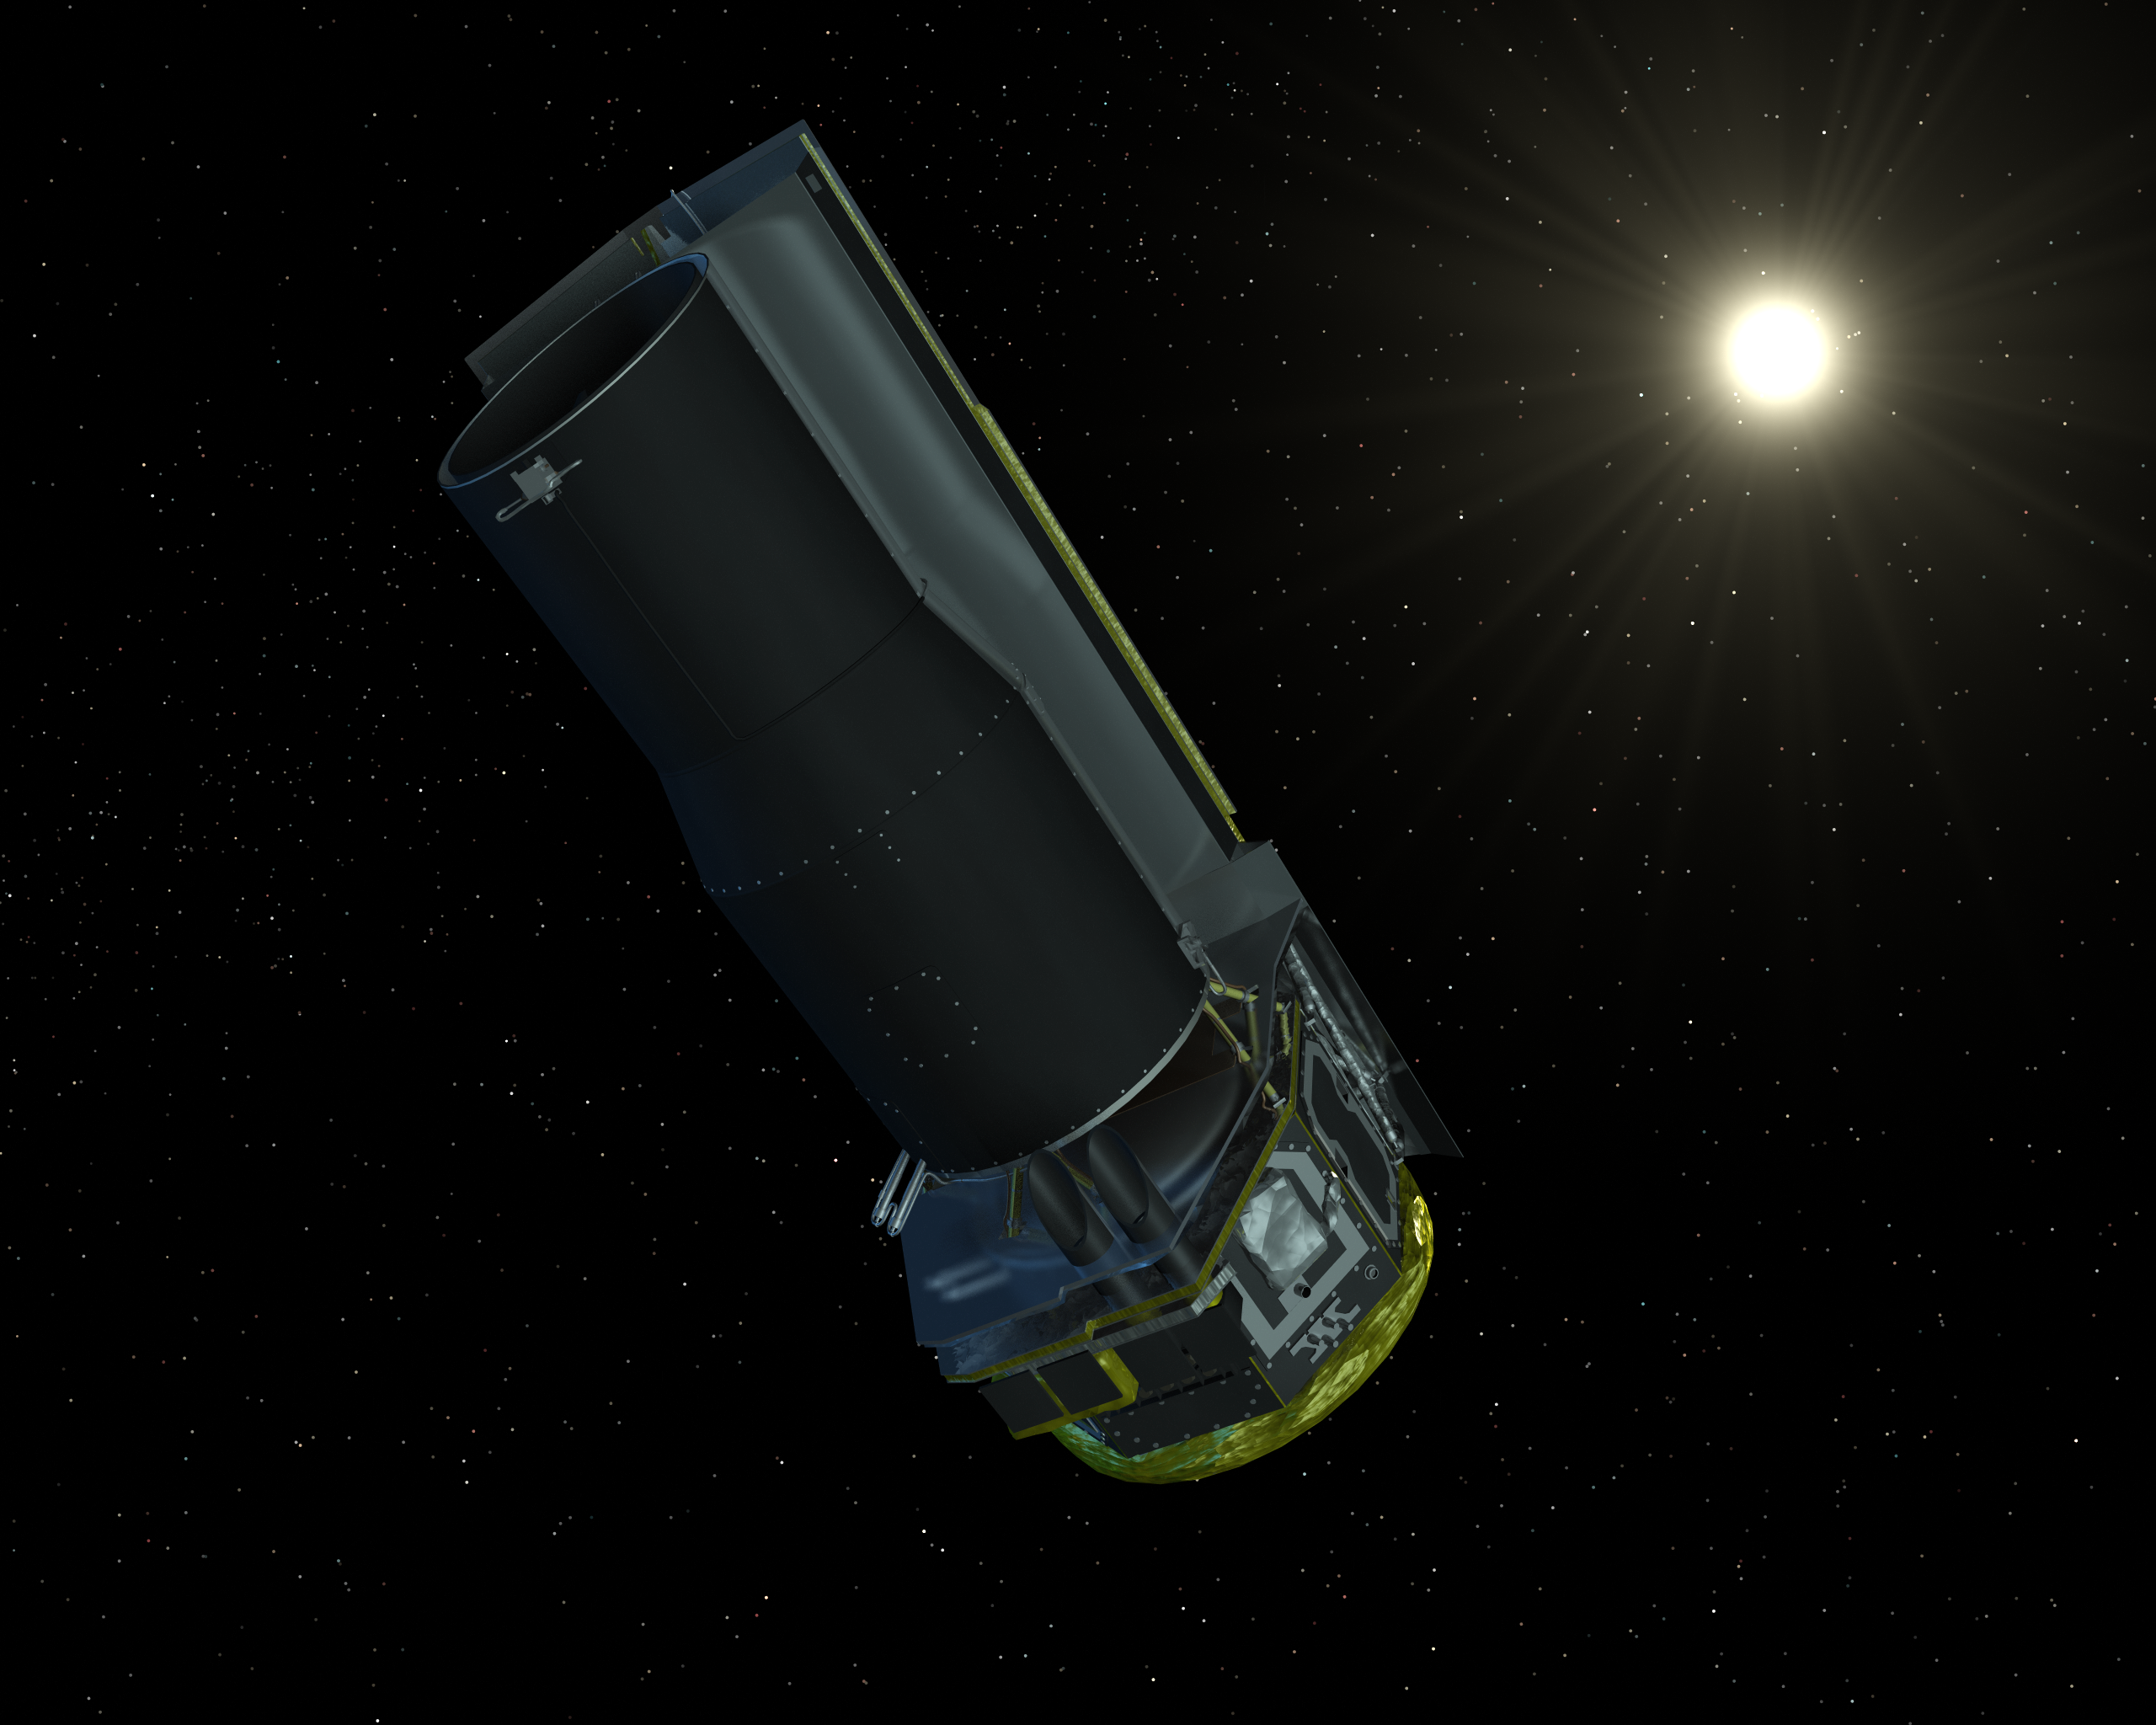

Spitzer Gathering Solar Energy to Power Itself

The Spitzer Space Telescope seen in visible light. The solar shield always faces the Sun, allowing the spacecraft to remain very cold.

Credit: NASA/JPL-Caltech/R. Hurt (SSC)